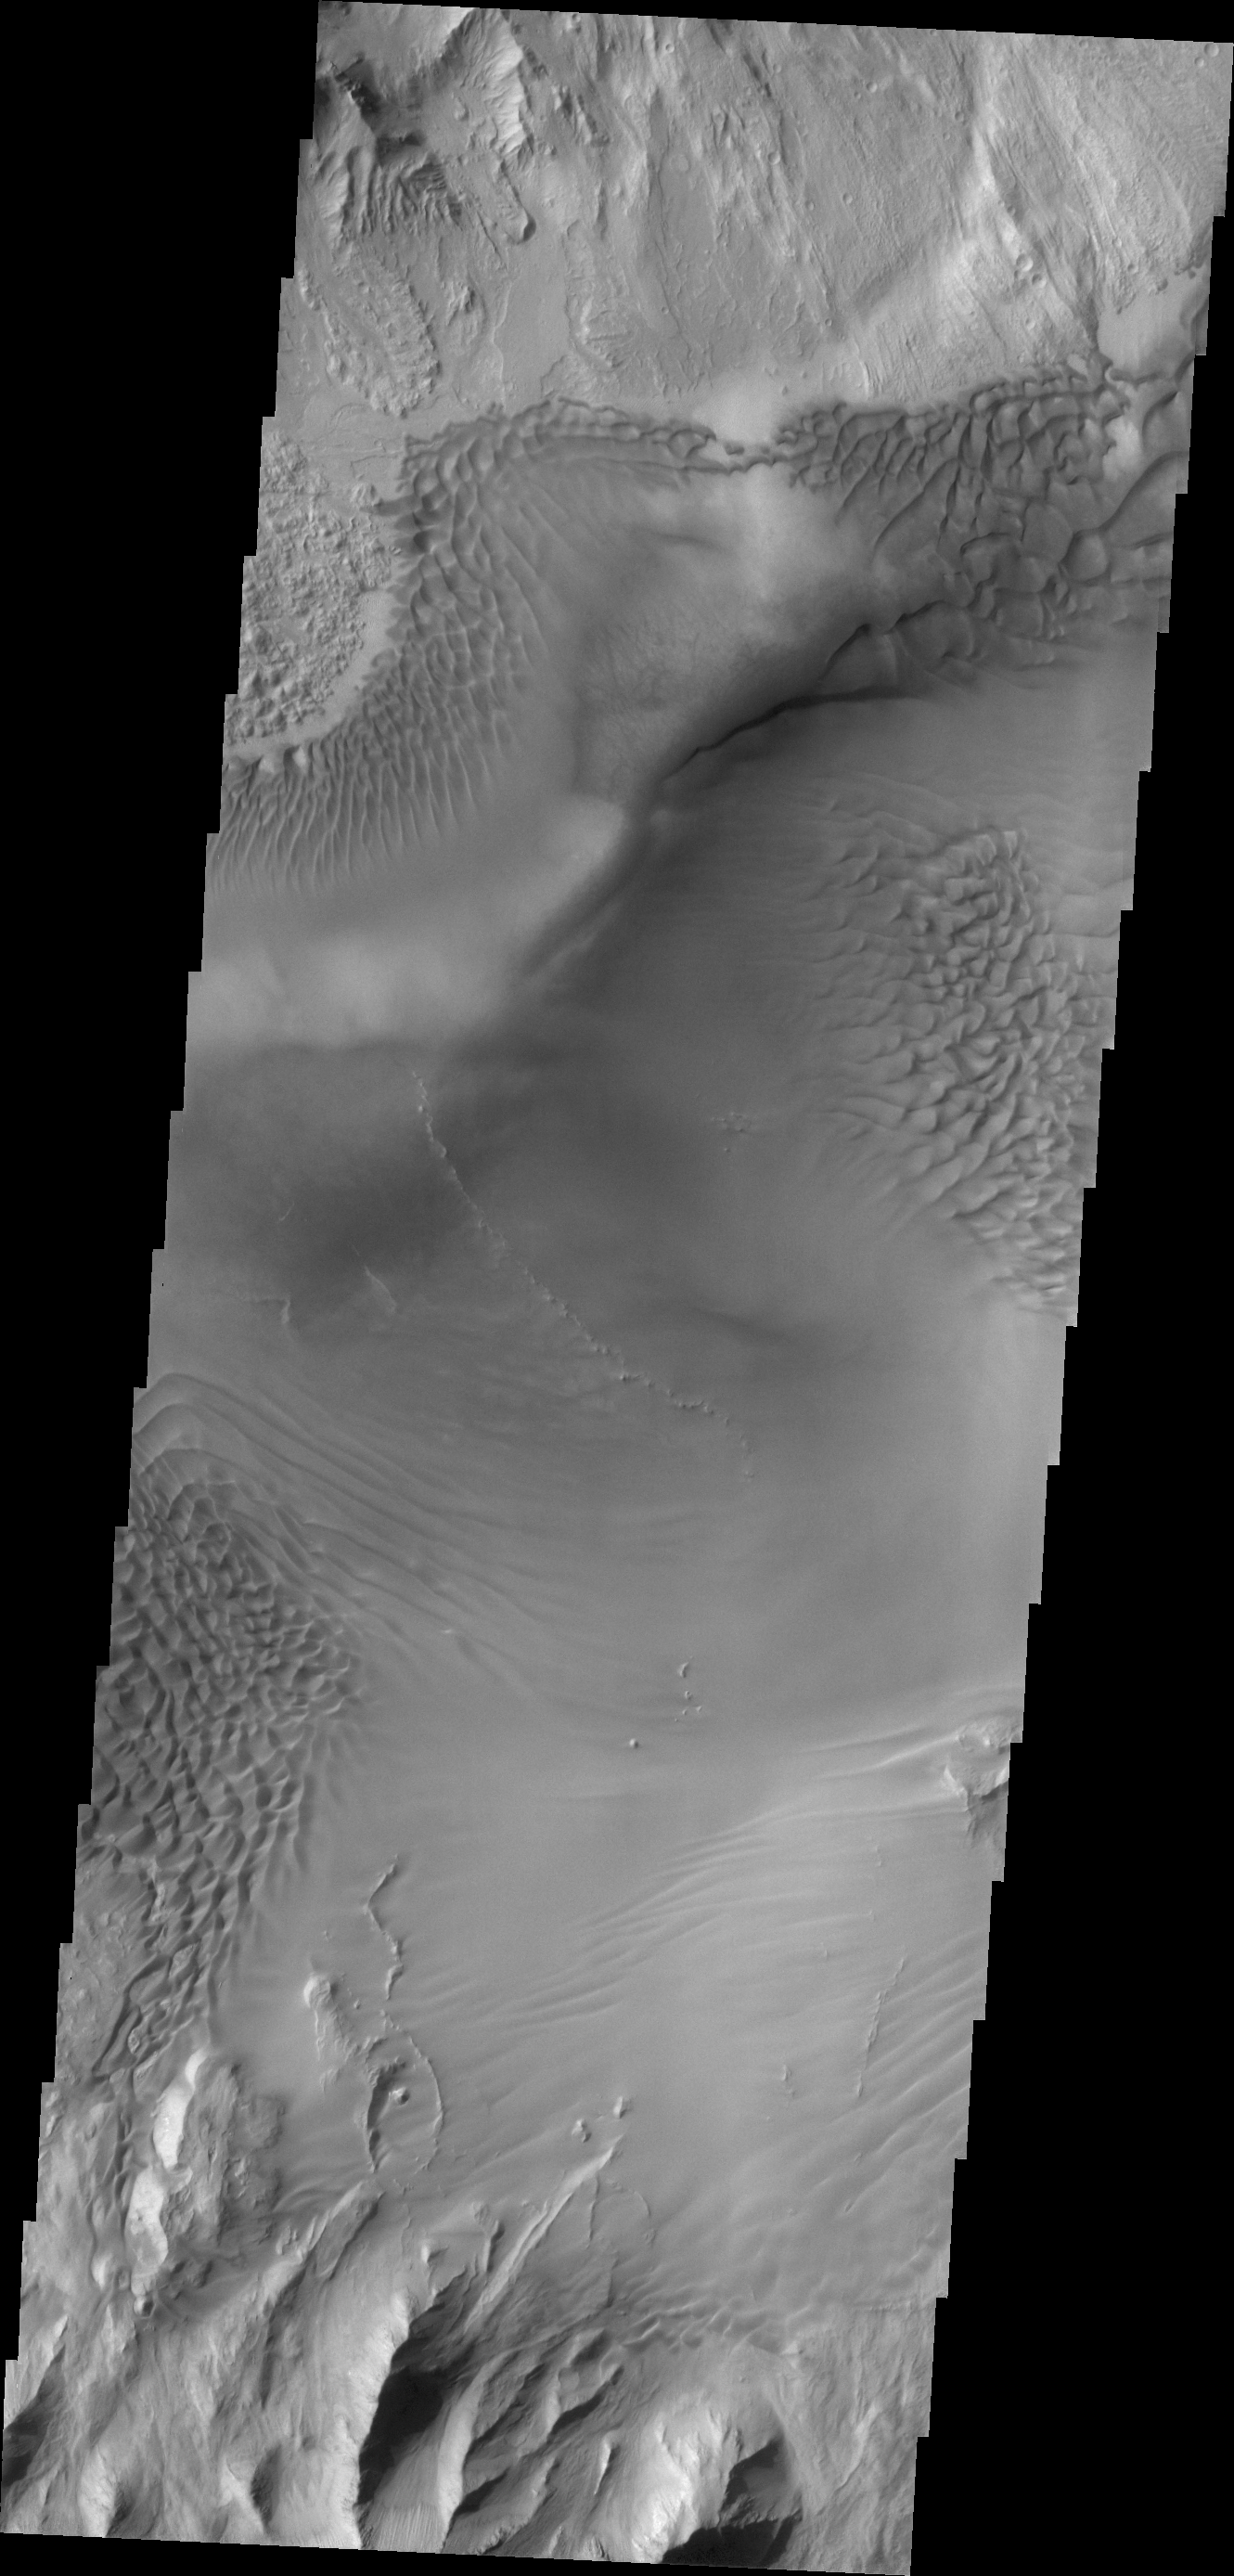

Juventae Chasma

Baetis Chasma is a chasmata near Valles Marineris. It is not directly connected to Valles Marineris, but contains some of the same features seen in the larger chasmata. Dunes are prevalent on the floor of this portion of Juventae Chasma.

Credit: NASA/JPL/ASU